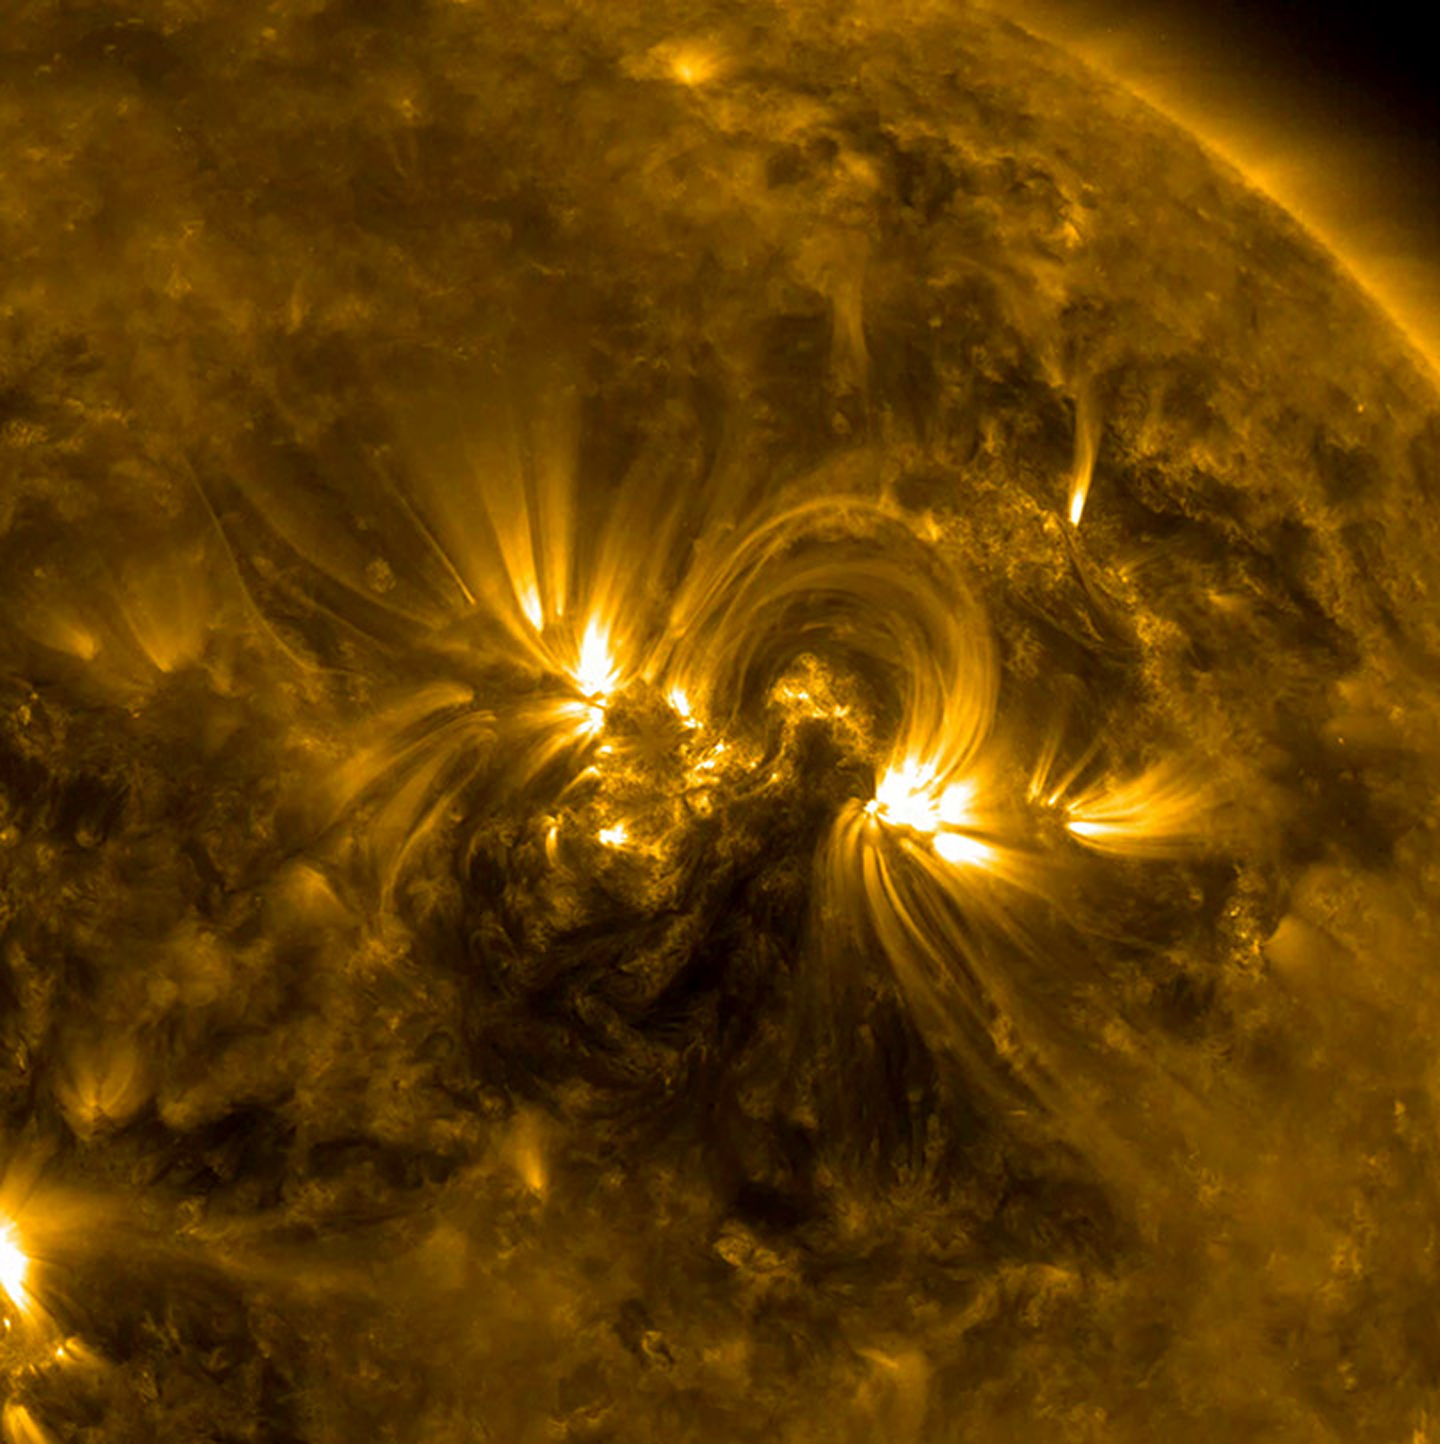

Solar Golden Arches

The magnetic field lines between a pair of active regions formed a beautiful set of swaying arches rising up above them (Apr. 24-26, 2017). The connection between opposing poles of polarity is visible in exquisite detail in this wavelength of extreme ultraviolet light. What we are really seeing are charged particles spinning along the magnetic field lines. Other field lines are traced as they reach out in other directions as well. The video covers almost two days of activity.

Movies
PIA21604_Solar_Golden_Arches_big.mp4
PIA21604_Solar_Golden_Arches_sm.mp4

SDO is managed by NASA’s Goddard Space Flight Center, Greenbelt, Maryland, for NASA’s Science Mission Directorate, Washington. Its Atmosphere Imaging Assembly was built by the Lockheed Martin Solar Astrophysics Laboratory (LMSAL), Palo Alto, California.

Credit: NASA/GSFC/Solar Dynamics Observatory